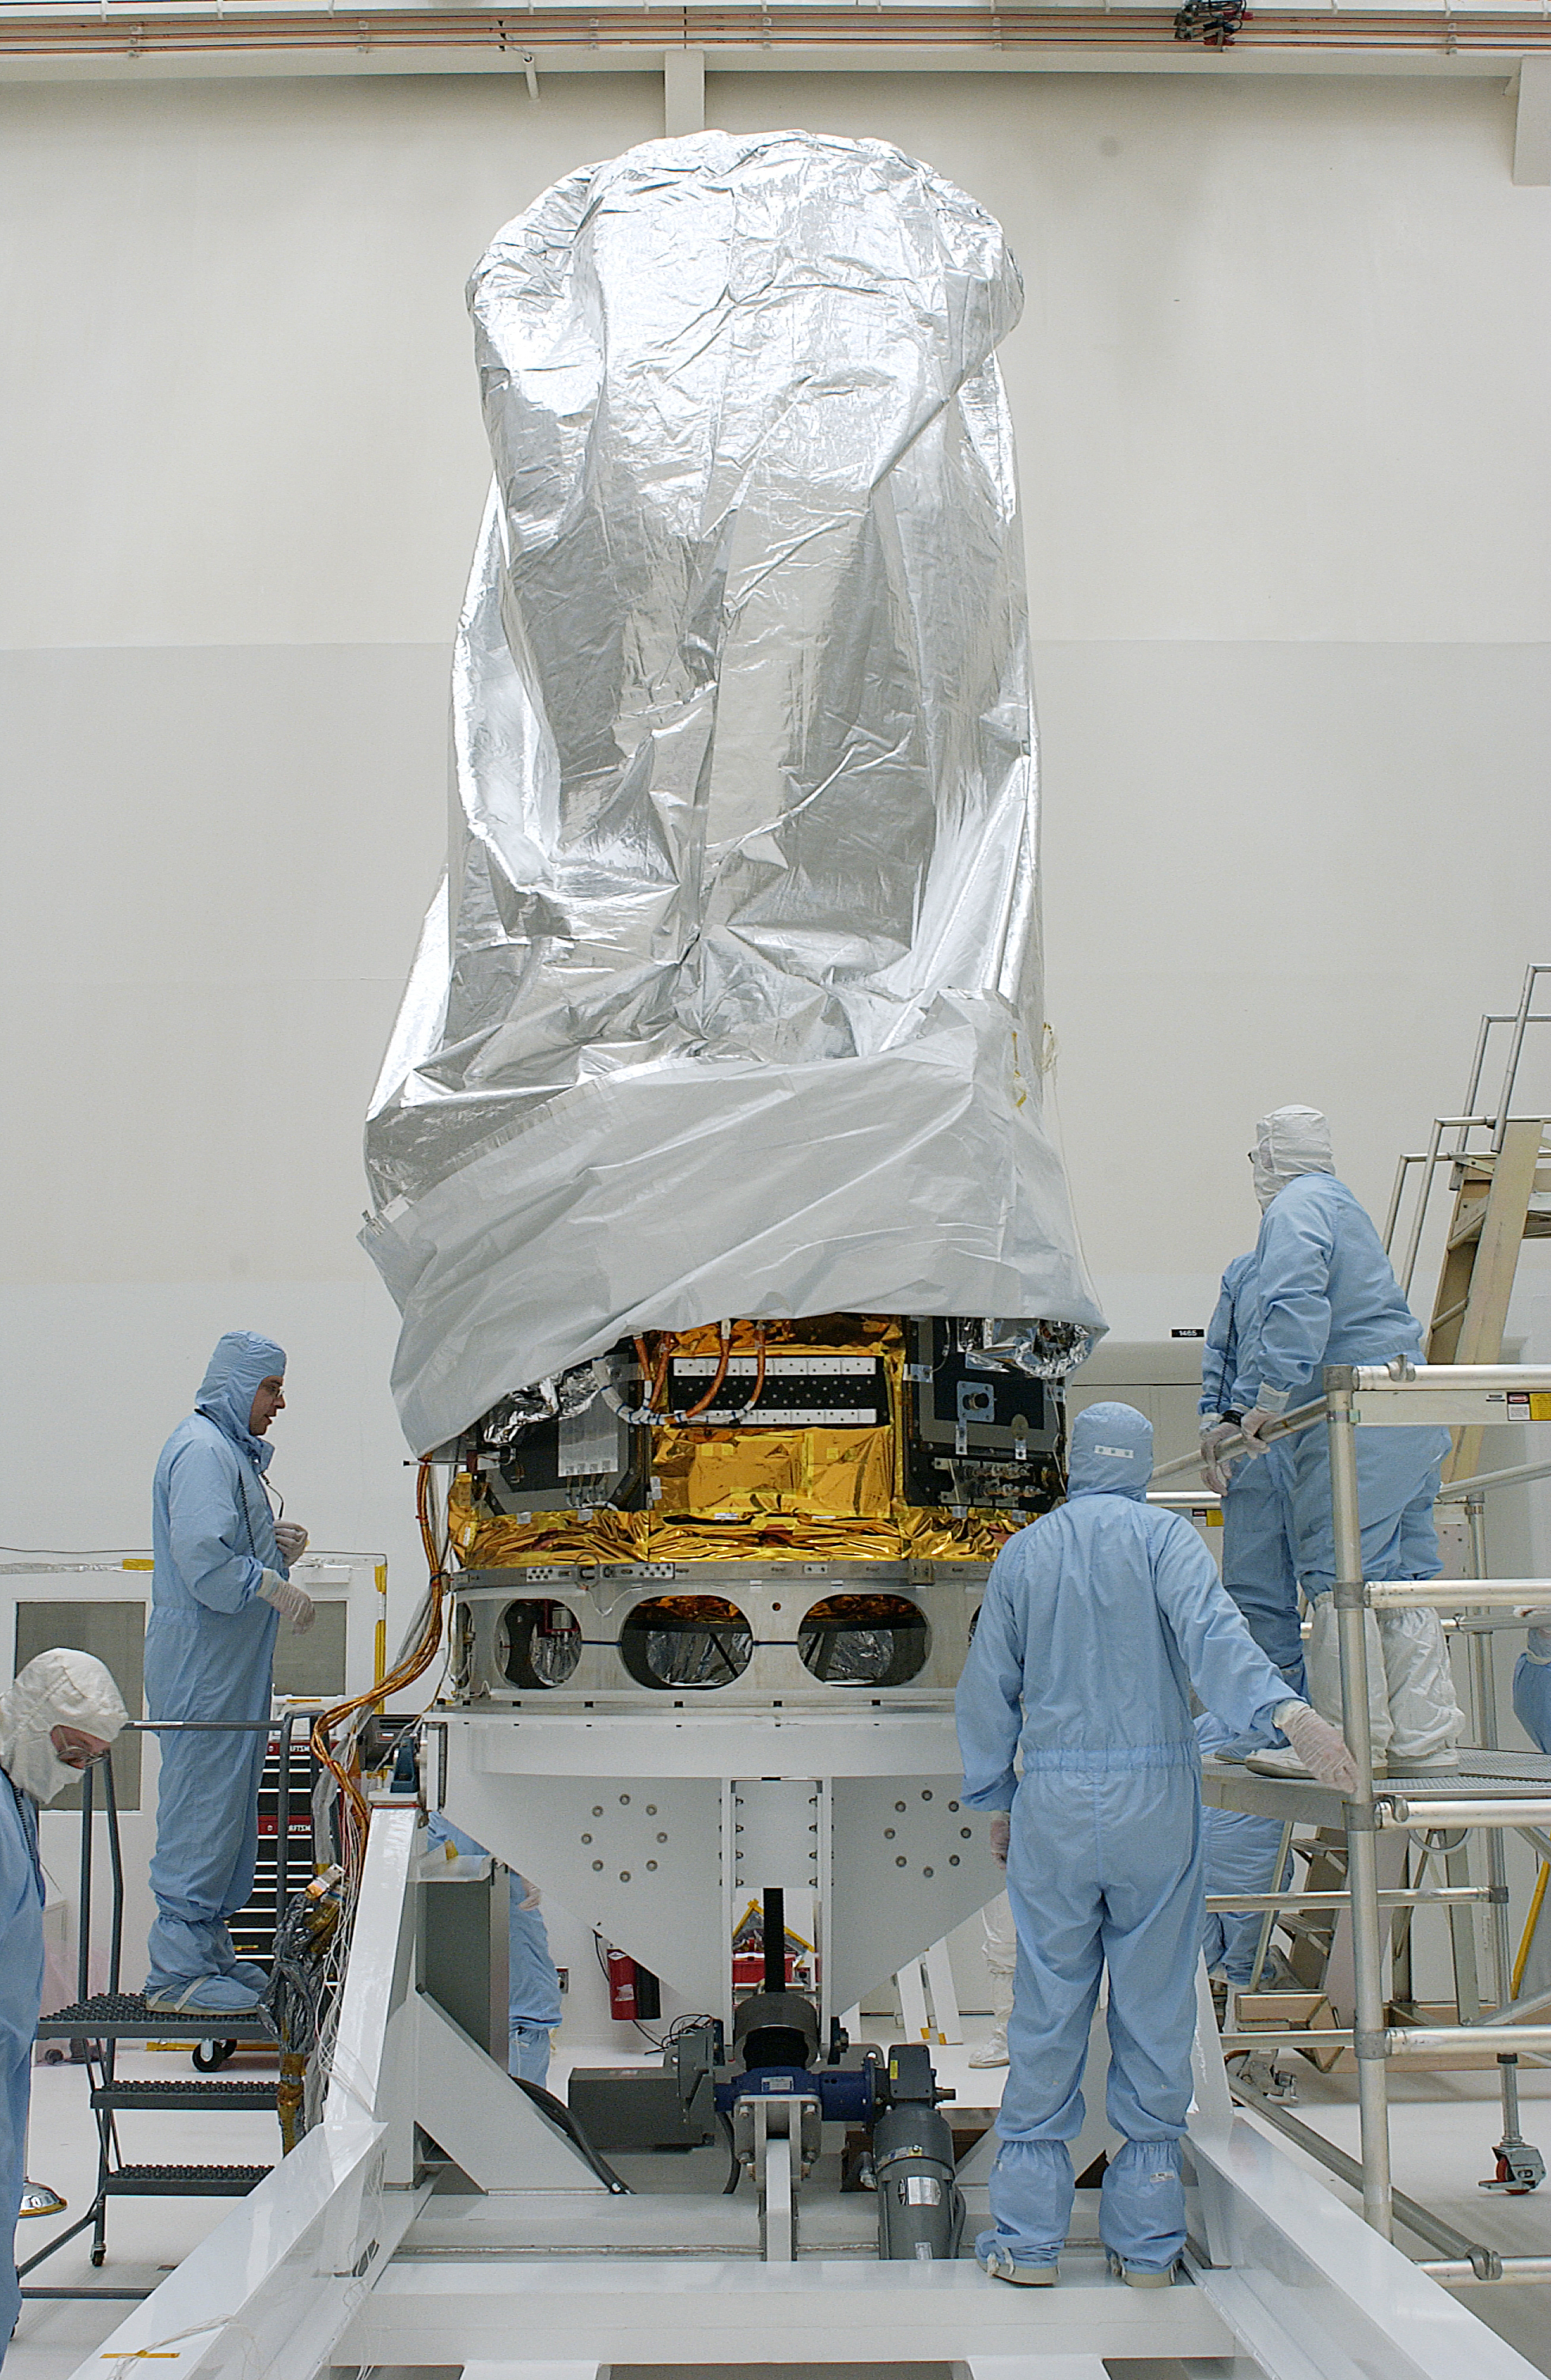

Spitzer Arrives for Launch

Credit: NASA/KSC